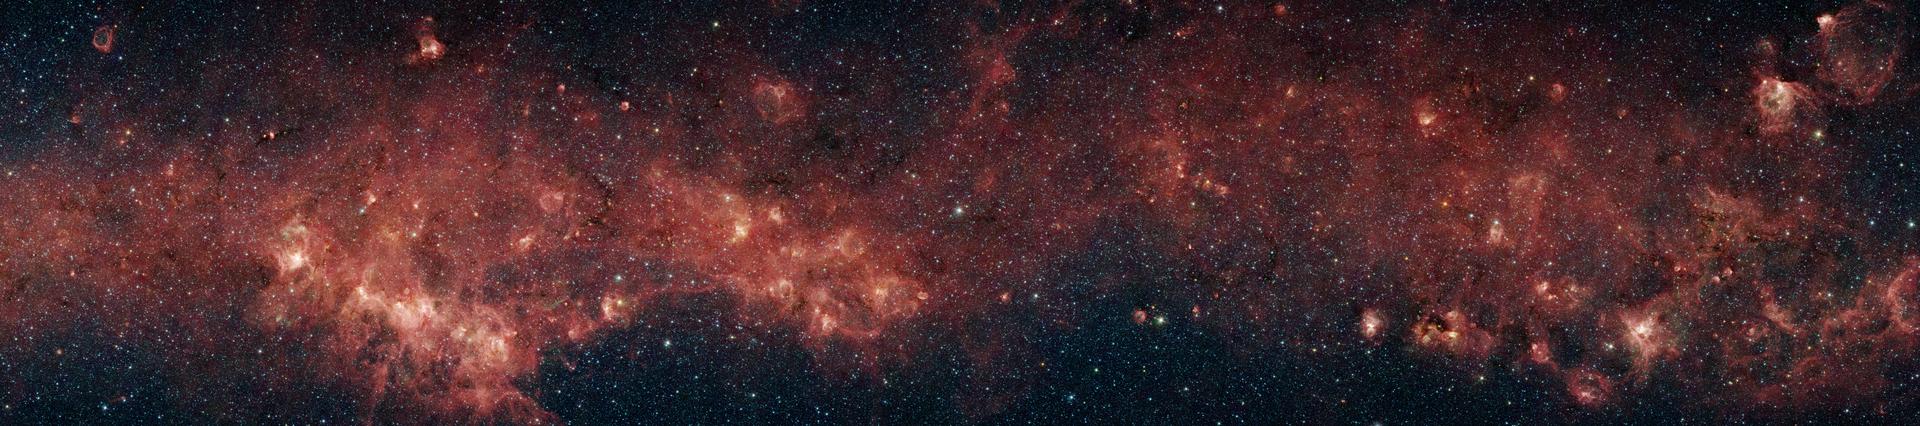

A Glimpse of the Milky Way

Figure 1

In visible light, the bulk of our Milky Way galaxy’s stars are eclipsed behind thick clouds of galactic dust and gas. But to the infrared eyes of NASA’s Spitzer Space Telescope, distant stars and dust clouds shine with unparalleled clarity and color.

In this panoramic image (center row, fig. 1) from the Galactic Legacy Infrared Mid-Plane Survey Extraordinaire project, a plethora of stellar activity in the Milky Way’s galactic plane, reaching to the far side of our galaxy, is exposed. This image spans 9 degrees of sky (approximately the width of a fist held out at arm’s length).

The red clouds indicate the presence of large organic molecules (mixed with the dust), which have been illuminated by nearby star formation. The patches of black are dense obscuring dust clouds impenetrable by even Spitzer’s super-sensitive infrared eyes. Bright arcs of white throughout the image are massive stellar incubators.

With over 160 megapixels, the full detail in this panorama cannot be appreciated without zooming in to various areas of interest (top and bottom rows, fig. 1). Bubbles, or holes, in the red clouds are formed by the powerful outflows from massive groups of forming stars. Wisps of green indicate the presence of hot hydrogen gas. Star clusters can also be seen as the groupings of blue, yellow, and green specks inside some of the red nebulae, or star-forming clouds.

In contrast to the plentiful examples of stellar youth in this montage, Spitzer also sees an object called a planetary nebula (top row, middle, fig. 1). Such nebulae are the final gasp of dying stars like our sun, whose outer layers are blown into space, leaving a burnt out core of a star, called a white dwarf, behind.

Although this panoramic image captures a large range of the galaxy, it represents only 7.5 percent of the primary Glimpse survey, which will image most of the star formation regions in our galaxy.

The infrared images were captured with the Spitzer’s infrared array camera. The pictures are 4-channel false-color composites, showing emission from wavelengths of 3.6 microns (blue), 4.5 microns (green), 5.8 microns (orange), and 8.0 microns (red).

Caution: Images are best resolution available and are very large.

Credit: NASA/JPL-Caltech/University of Wisconsin